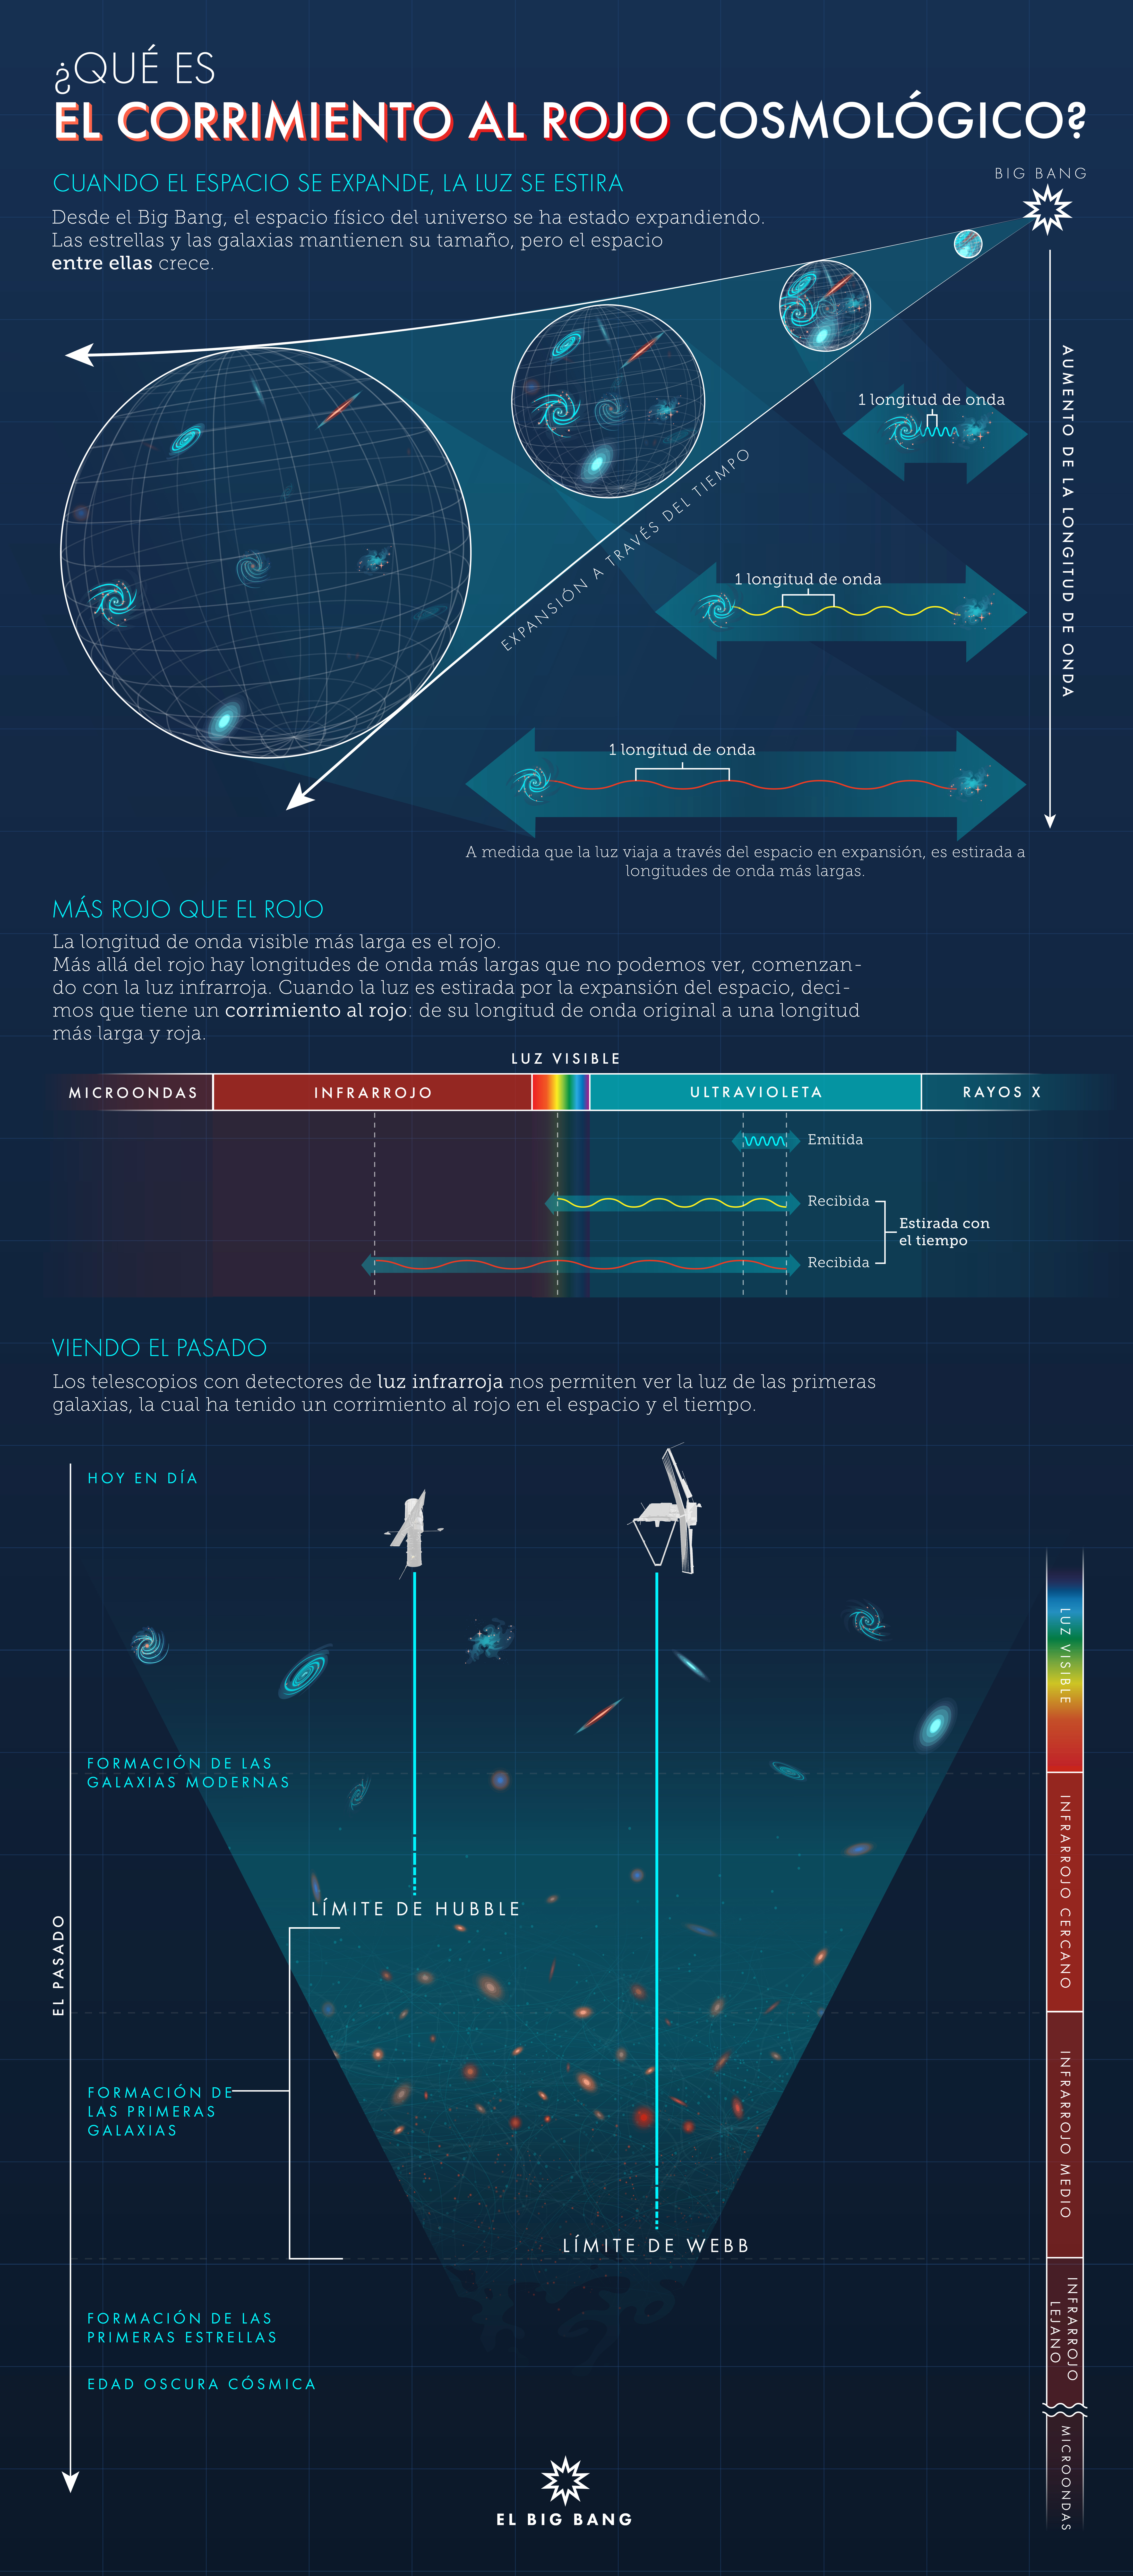

¿Qué es el corrimiento al rojo cosmológico?

El universo se está expandiendo, y esa expansión estira la luz que viaja a través del espacio en un fenómeno conocido como corrimiento al rojo cosmológico. Entre más grande es el corrimiento al rojo, mayor es la distancia que la luz ha viajado. Por ello, se necesitan telescopios con detectores sensibles a la luz infrarroja para poder ver la luz de las primeras galaxias más distantes.

Credit: Illustration: NASA, ESA, CSA, Leah Hustak (STScI)